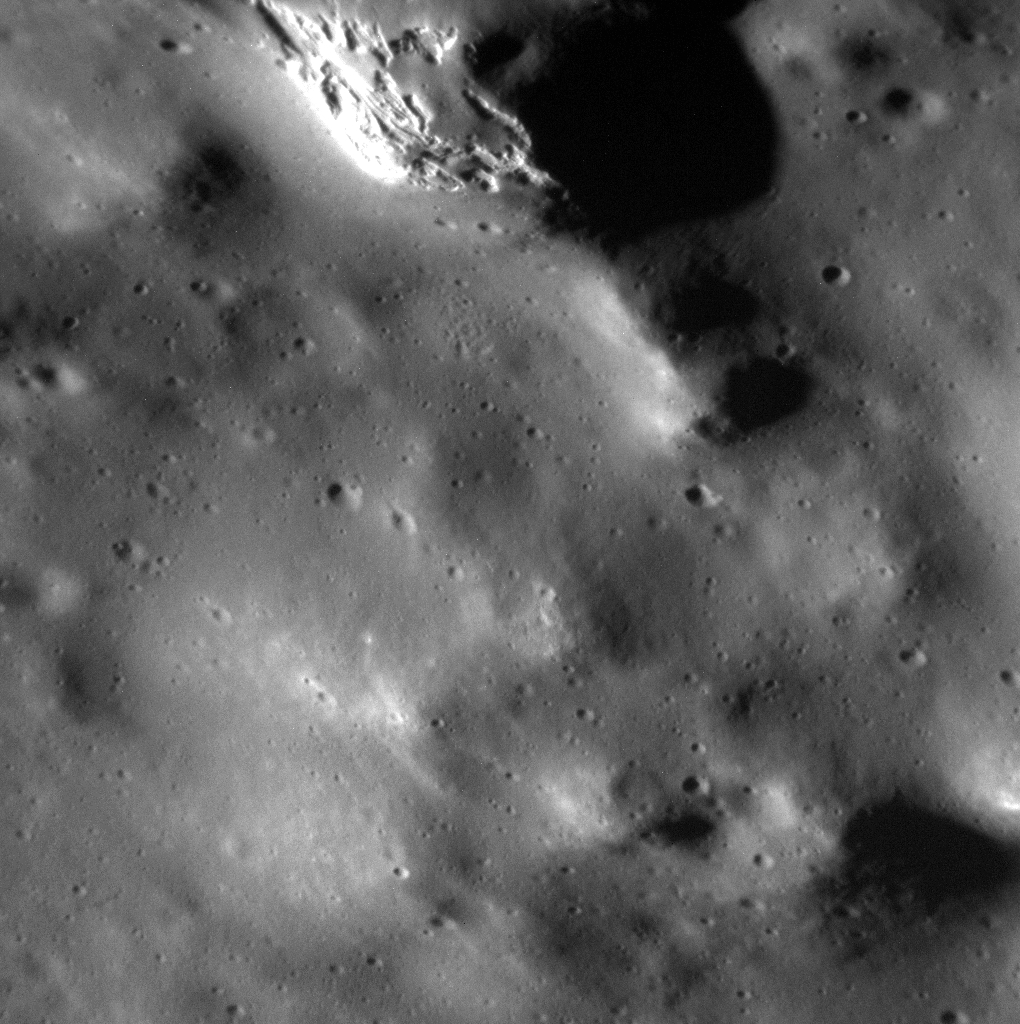

A Chance View Inside Ahmad Baba

MESSENGER was just 184 km above Mercury’s surface when it snapped this view of a hollow in Ahmad Baba crater. The hollow is located on the south-facing slope of Ahmad Baba’s peak ring (north is toward the upper-right corner in this image).

This image was acquired as part of the MDIS low-altitude imaging campaign. During MESSENGER’s second extended mission, the spacecraft makes a progressively closer approach to Mercury’s surface than at any previous point in the mission, enabling the acquisition of high-spatial-resolution data. For spacecraft altitudes below 350 kilometers, NAC images are acquired with pixel scales ranging from 20 meters to as little as 2 meters.

Date acquired: May 12, 2014
Image Mission Elapsed Time (MET): 42186174
Image ID: 6293058
Instrument: Narrow Angle Camera (NAC) of the Mercury Dual Imaging System (MDIS)
Center Latitude: 57.60°
Center Longitude: 231.5° E
Resolution: 6 meters/pixel
Scale: This image is approximately 7 km (4 miles) across
Incidence Angle: 70.8°
Emission Angle: 49.0°
Phase Angle: 80.0°

The MESSENGER spacecraft is the first ever to orbit the planet Mercury, and the spacecraft’s seven scientific instruments and radio science investigation are unraveling the history and evolution of the Solar System’s innermost planet. MESSENGER acquired over 150,000 images and extensive other data sets. MESSENGER is capable of continuing orbital operations until early 2015.

For information regarding the use of images, see the MESSENGER image use policy.

Credit: NASA/Johns Hopkins University Applied Physics Laboratory/Carnegie Institution of Washington